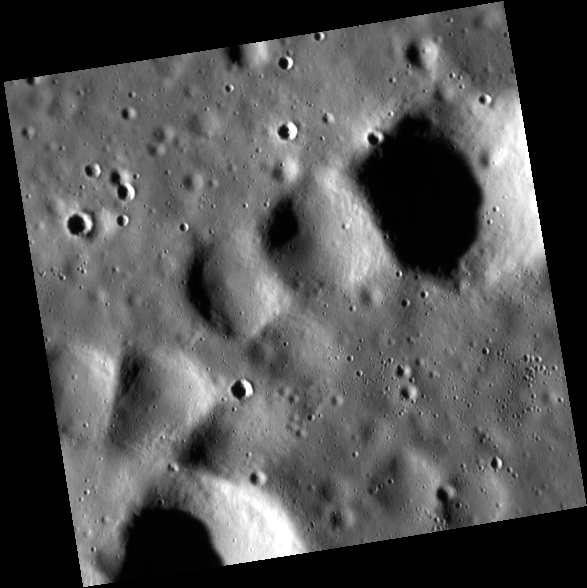

The Monster of All Worlds

This series of craters located in the eastern portion of the floor of Copland crater are aligned in a way that looks a bit like the toes of a giant foot (perhaps with a dislocated and swollen pinky toe). Though Halloween is fast approaching, this was certainly not formed by a 100 km tall giant stomping across the planet, but rather due to the intersection of several crater chains created by secondary impacts.

This image was acquired as a high-resolution targeted observation. Targeted observations are images of a small area on Mercury’s surface at resolutions much higher than the 200-meter/pixel morphology base map. It is not possible to cover all of Mercury’s surface at this high resolution, but typically several areas of high scientific interest are imaged in this mode each week.

Date acquired: August 02, 2014
Image Mission Elapsed Time (MET): 49288744
Image ID: 6796897
Instrument: Narrow Angle Camera (NAC) of the Mercury Dual Imaging System (MDIS)
Center Latitude: 37.45°
Center Longitude: 75.07° E
Resolution: 12 meters/pixel
Scale: This image is 6.3 km (3.9 mi.) across.
Incidence Angle: 77.6°
Emission Angle: 2.3°
Phase Angle: 75.2°

The MESSENGER spacecraft is the first ever to orbit the planet Mercury, and the spacecraft’s seven scientific instruments and radio science investigation are unraveling the history and evolution of the Solar System’s innermost planet. During the first two years of orbital operations, MESSENGER acquired over 150,000 images and extensive other data sets. MESSENGER is capable of continuing orbital operations until early 2015.

For information regarding the use of images, see the MESSENGER image use policy.

Credit: NASA/Johns Hopkins University Applied Physics Laboratory/Carnegie Institution of Washington